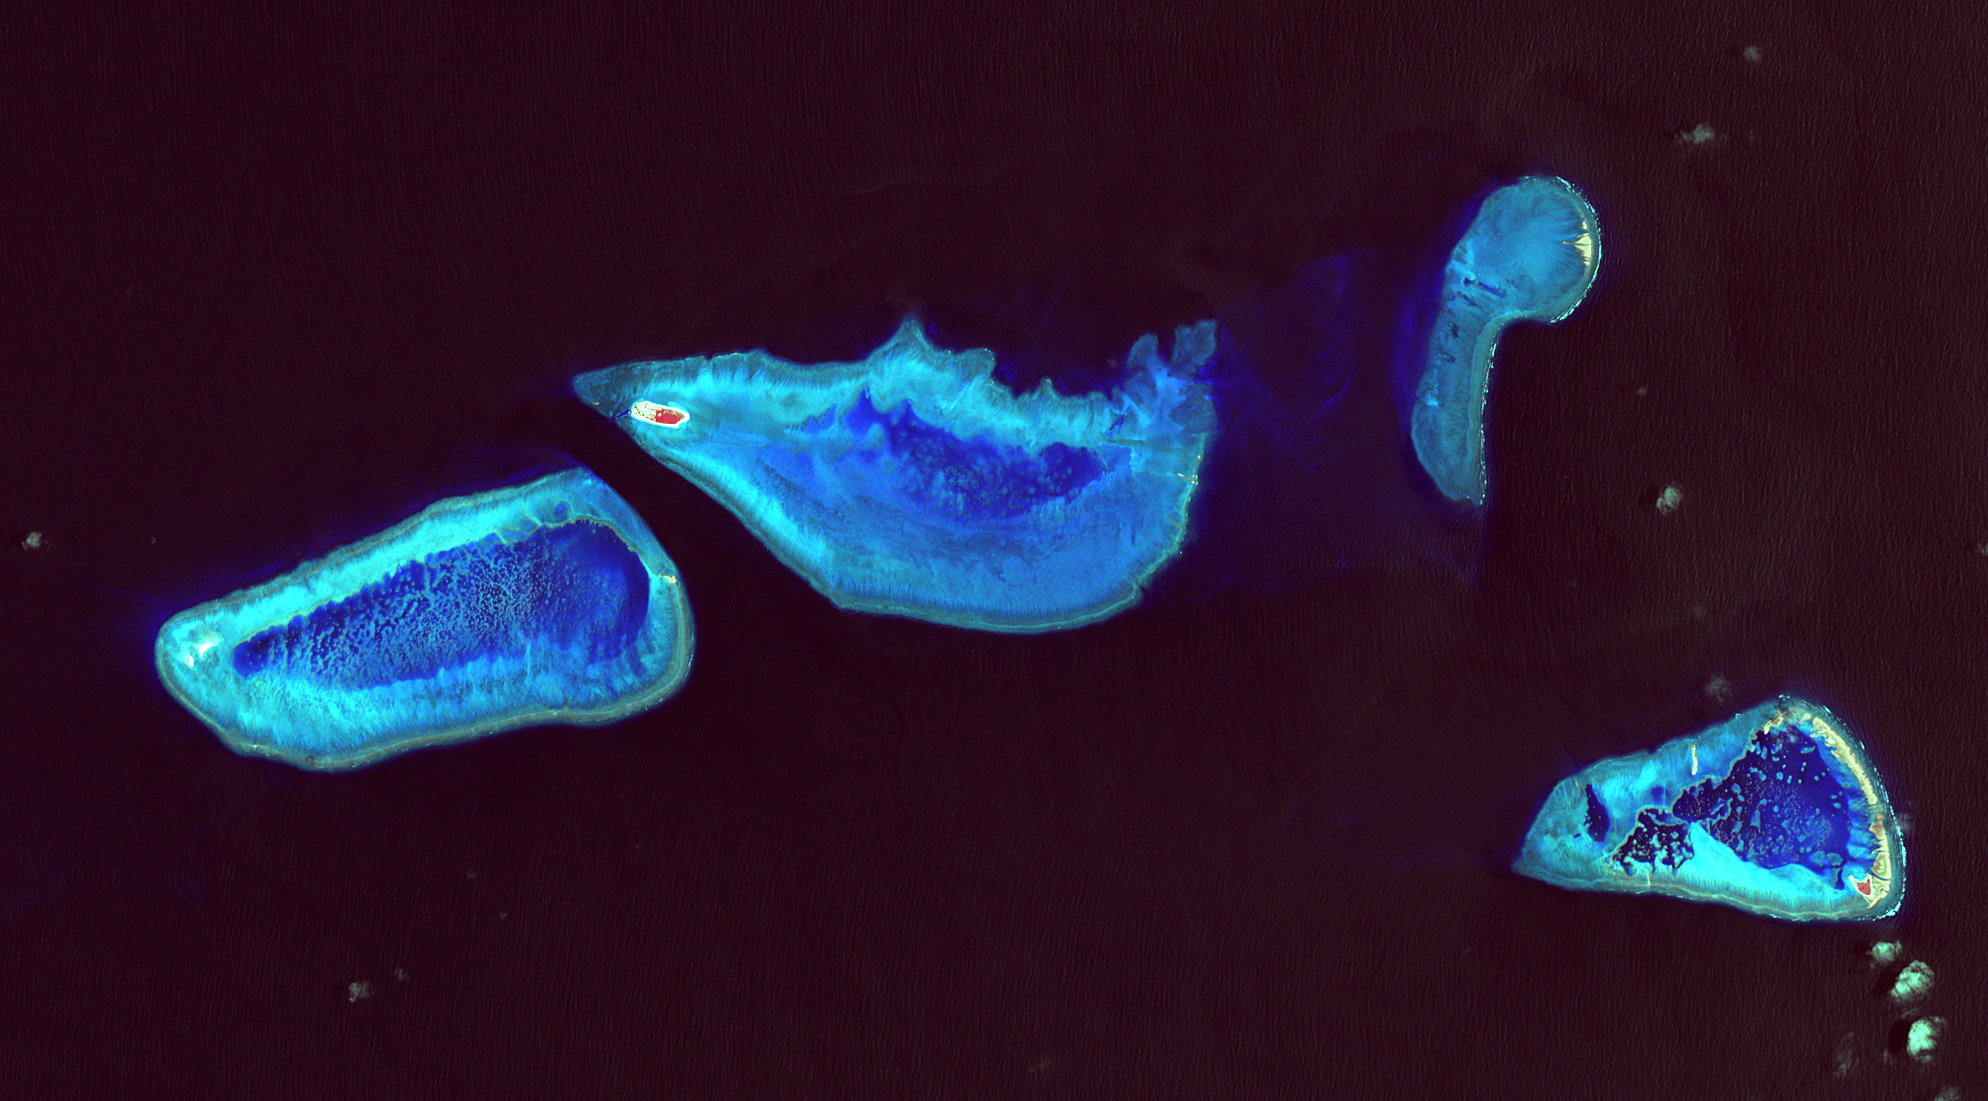

A Bird’s Eye View of Australia’s Heron Island

Heron Island is located in Queensland, Australia, approximately 45 miles (72 kilometers) off the Australian mainland, to the northeast of Gladstone. Part of Australia’s Great Barrier Reef, the island is an evergreen coral cay surrounded by Wistari coral reef. Although just 42 acres in size, the island is home to a large resort and the University of Queensland’s Heron Island Research Station. The island is famous for diving and snorkeling and is a World Heritage-Listed Marine National Park. It is one of two locations on the Great Barrier Reef that are serving as bases for in-water validation activities for NASA’s Coral Reef Airborne Laboratory (CORAL) mission, which is studying the condition and function of the Great Barrier Reef and selected reef systems worldwide using NASA’s airborne Portable Remote Imaging Spectrometer (PRISM) instrument from an altitude of 28,000 feet (8,500 meters).

The Advanced Spaceborne Thermal Emission and Reflection Radiometer (ASTER) instrument on NASA’s Terra spacecraft acquired this image of Heron Island and its surroundings on December 22, 2001. The island appears at the left of the reef (Heron Reef) in the center of the image. Vegetation is red on the image. The image covers an area of 10.3 by 18.6 miles (16.5 by 30.0 kilometers), and is located at 23.5 degrees south, 151.9 degrees east.

With its 14 spectral bands from the visible to the thermal infrared wavelength region and its high spatial resolution of 15 to 90 meters (about 50 to 300 feet), ASTER images Earth to map and monitor the changing surface of our planet. ASTER is one of five Earth-observing instruments launched Dec. 18, 1999, on Terra. The instrument was built by Japan’s Ministry of Economy, Trade and Industry. A joint U.S./Japan science team is responsible for validation and calibration of the instrument and data products.

The broad spectral coverage and high spectral resolution of ASTER provides scientists in numerous disciplines with critical information for surface mapping and monitoring of dynamic conditions and temporal change. Example applications are: monitoring glacial advances and retreats; monitoring potentially active volcanoes; identifying crop stress; determining cloud morphology and physical properties; wetlands evaluation; thermal pollution monitoring; coral reef degradation; surface temperature mapping of soils and geology; and measuring surface heat balance.

The U.S. science team is located at NASA’s Jet Propulsion Laboratory, Pasadena, Calif. The Terra mission is part of NASA’s Science Mission Directorate, Washington, D.C.

Credit: NASA/METI/AIST/Japan Space Systems, and U.S./Japan ASTER Science Team